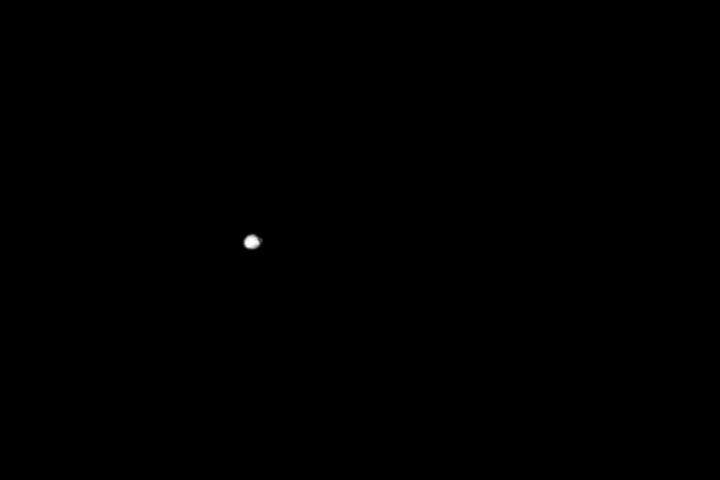

Spirit Movie of Phobos Eclipse, Sol 675

Spirit Phobos Eclipse Animation

NASA’s Mars Exploration Rover Spirit observed the Martian moon Phobos entering the shadow of Mars during the night of the rover’s 675th sol (Nov. 27, 2005). The panoramic camera captured 16 images, spaced 10 seconds apart, covering the period from when Phobos was in full sunlight to when it was entirely in shadow. As with our own Moon during lunar eclipses on Earth, even when in the planet’s shadow, Phobos was not entirely dark. The small amount of light still visible from Phobos is a kind of “Mars-shine” — sunlight reflected through Mars’ atmosphere and into the shadowed region.

This clip is a sequence of the 16 images showing the eclipse at about 10 times normal speed. It shows the movement of Phobos from left to right as the moon enters the shadow. Scientists are using information about the precise timing of Martian moon eclipses gained from observations such as these to refine calculations about the orbital path of Phobos. The precise position of Phobos will be important to any future spacecraft taking detailed pictures of the moon or landing on its surface.

Credit: NASA/JPL-Caltech/Cornell/Texas A&M/SSI